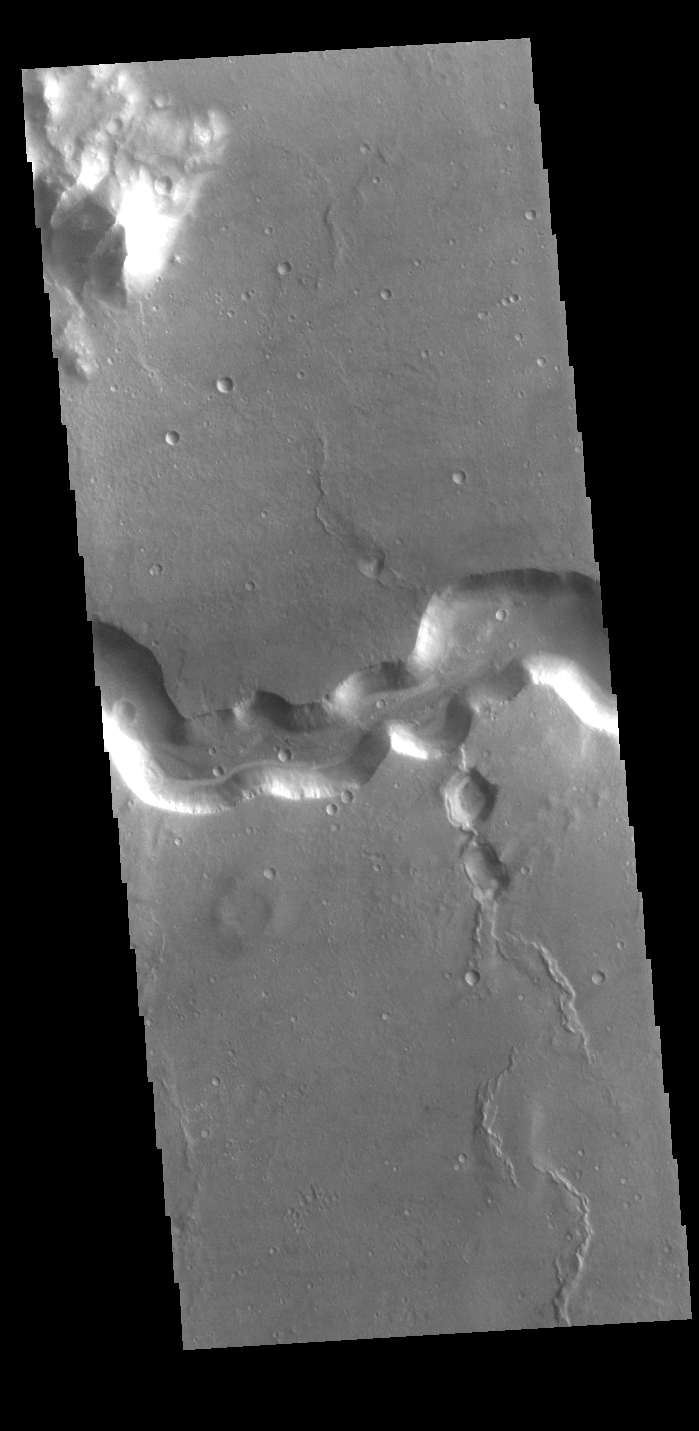

Bahram Vallis

Today’s VIS image shows a section of Bahram Vallis. This channel is located in northern Lunae Planum, south of Kasei Valles. Bharam Vallis drains from the higher elevations of Lunae Planum towards the Chryse Planitia basin. This channel is over 300km (186 miles) long.

Credit: NASA/JPL-Caltech/ASU